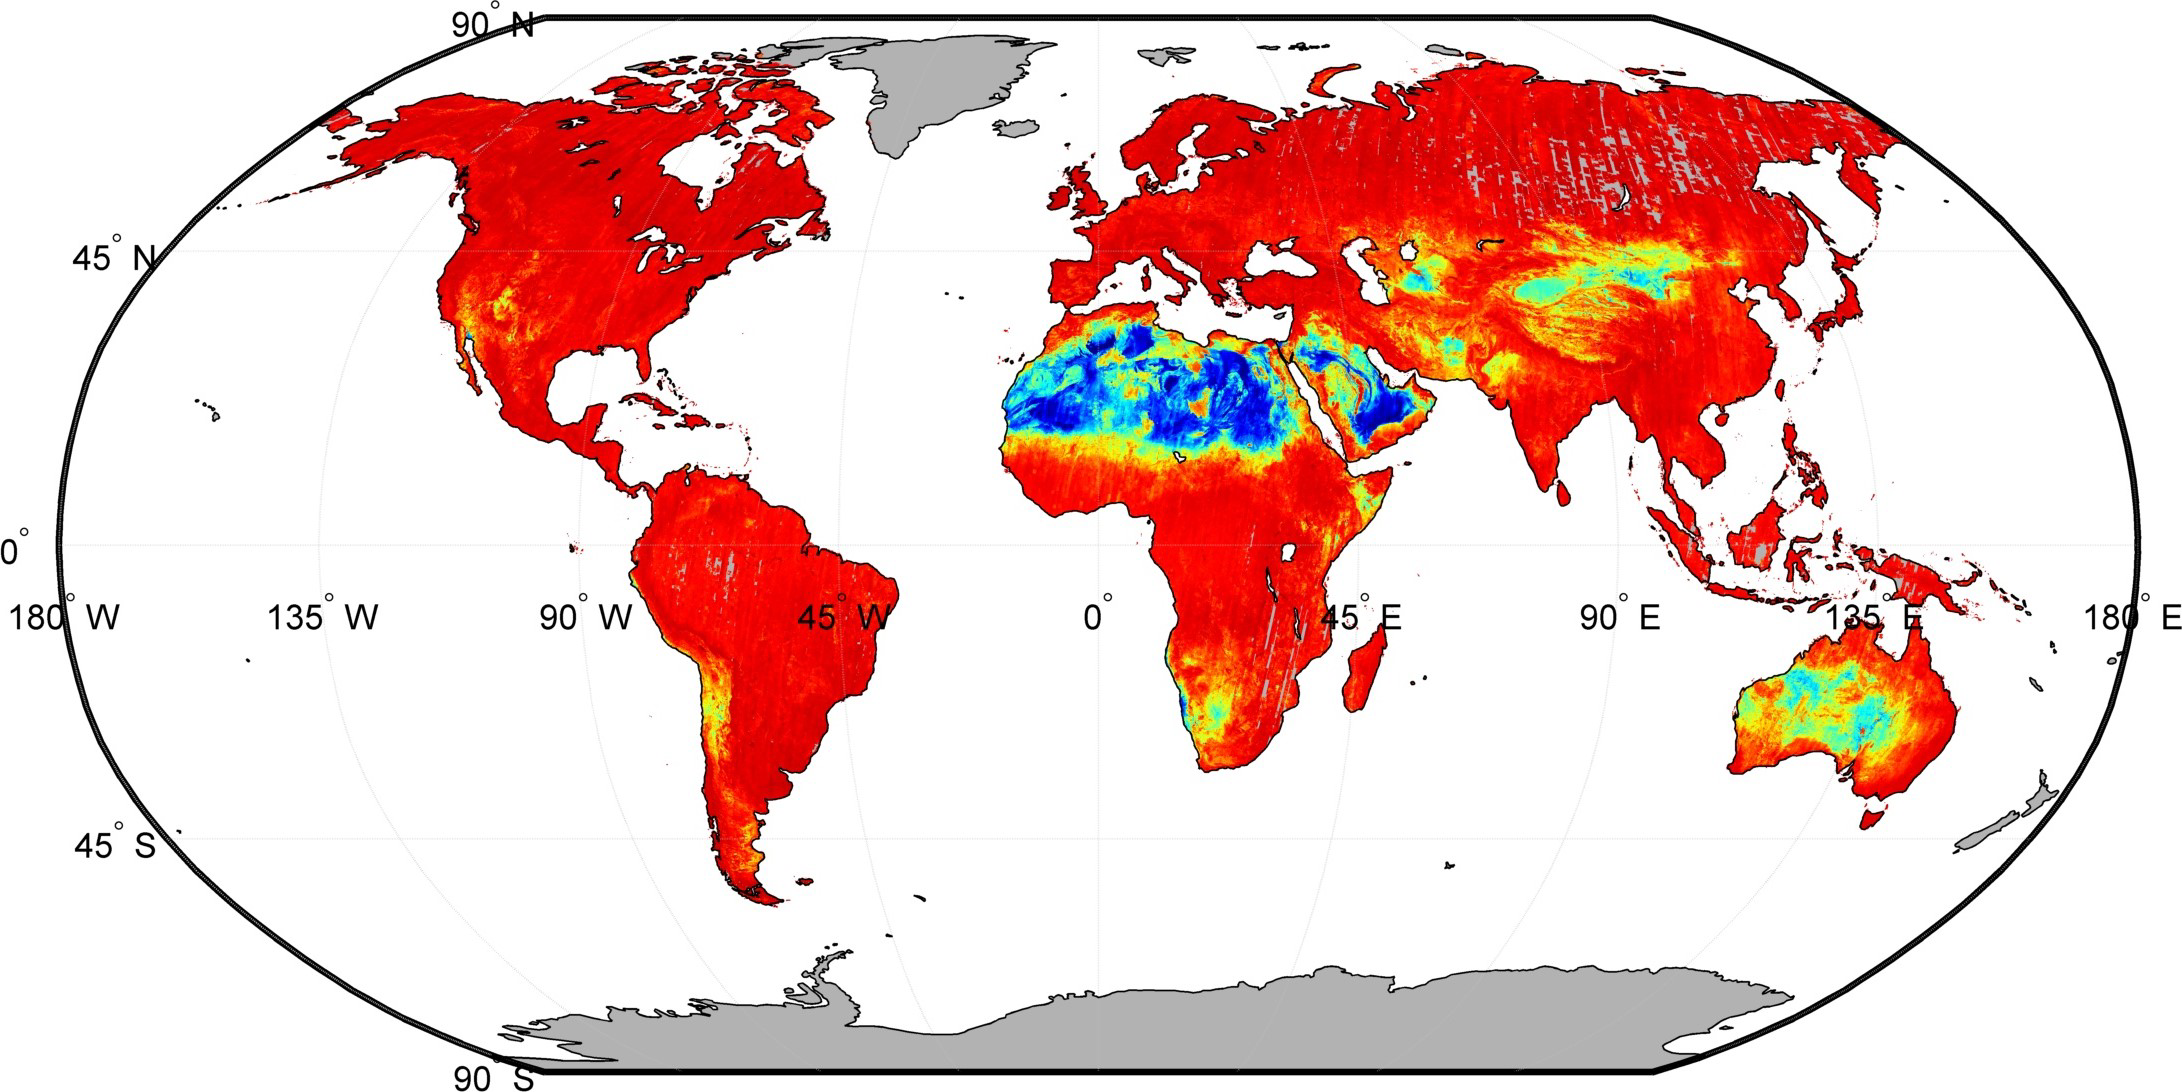

NASA Spacecraft Maps Earth’s Global Emissivity

Our planet emits energy as thermal infrared radiation at wavelengths we cannot normally see but can feel — for example, if we stand close to a hot surface. The strength of the energy emitted depends on both the temperature of the surface and how efficiently it can emit radiation, known as its emissivity. The emissivity of most natural Earth surfaces is a unitless quantity and ranges between approximately 0.6 and 1.0, but surfaces with emissivities less than 0.85 are typically restricted to deserts and semi-arid areas. Vegetation, water and ice have high emissivities above 0.95 in the thermal infrared wavelength range.

Certain NASA sensors such as the Advanced Spaceborne Thermal Emission and Reflection Radiometer (ASTER) instrument on NASA’s Terra spacecraft, the Moderate Resolution Imaging Spectroradiometer (MODIS) instruments on NASA’s Terra and Aqua spacecraft, and the Atmospheric Infrared Sounder (AIRS) instrument on NASA’s Aqua spacecraft can sense changes in emissivity. This emissivity information is used to help measure the water vapor in the lower atmosphere and how much energy is emitted to balance Earth’s energy budget. A small error in emissivity can result in a large error in the models used to predict climate change.

ASTER has been making very detailed measurements of the emissivity of Earth’s surface since 2000. Recently NASA’s Jet Propulsion Laboratory, Pasadena, California, used all the cloud-free images from ASTER to generate the most detailed global map ever of the land surface of Earth, known as the ASTER Global Emissivity Database (ASTER GED). ASTER GED provides an average emissivity of the surface every 100 meters at five different wavelengths in the thermal infrared. This map is approximately 100 times more detailed than any previous emissivity map. ASTER GED is being used to improve estimates of surface temperature and atmospheric water vapor and improve the accuracy of climate models.

The U.S. science team is located at NASA’s Jet Propulsion Laboratory, Pasadena, Calif. The Terra mission is part of NASA’s Science Mission Directorate, Washington, D.C.

Credit: NASA/GSFC/METI/ERSDAC/JAROS, and U.S./Japan ASTER Science Team